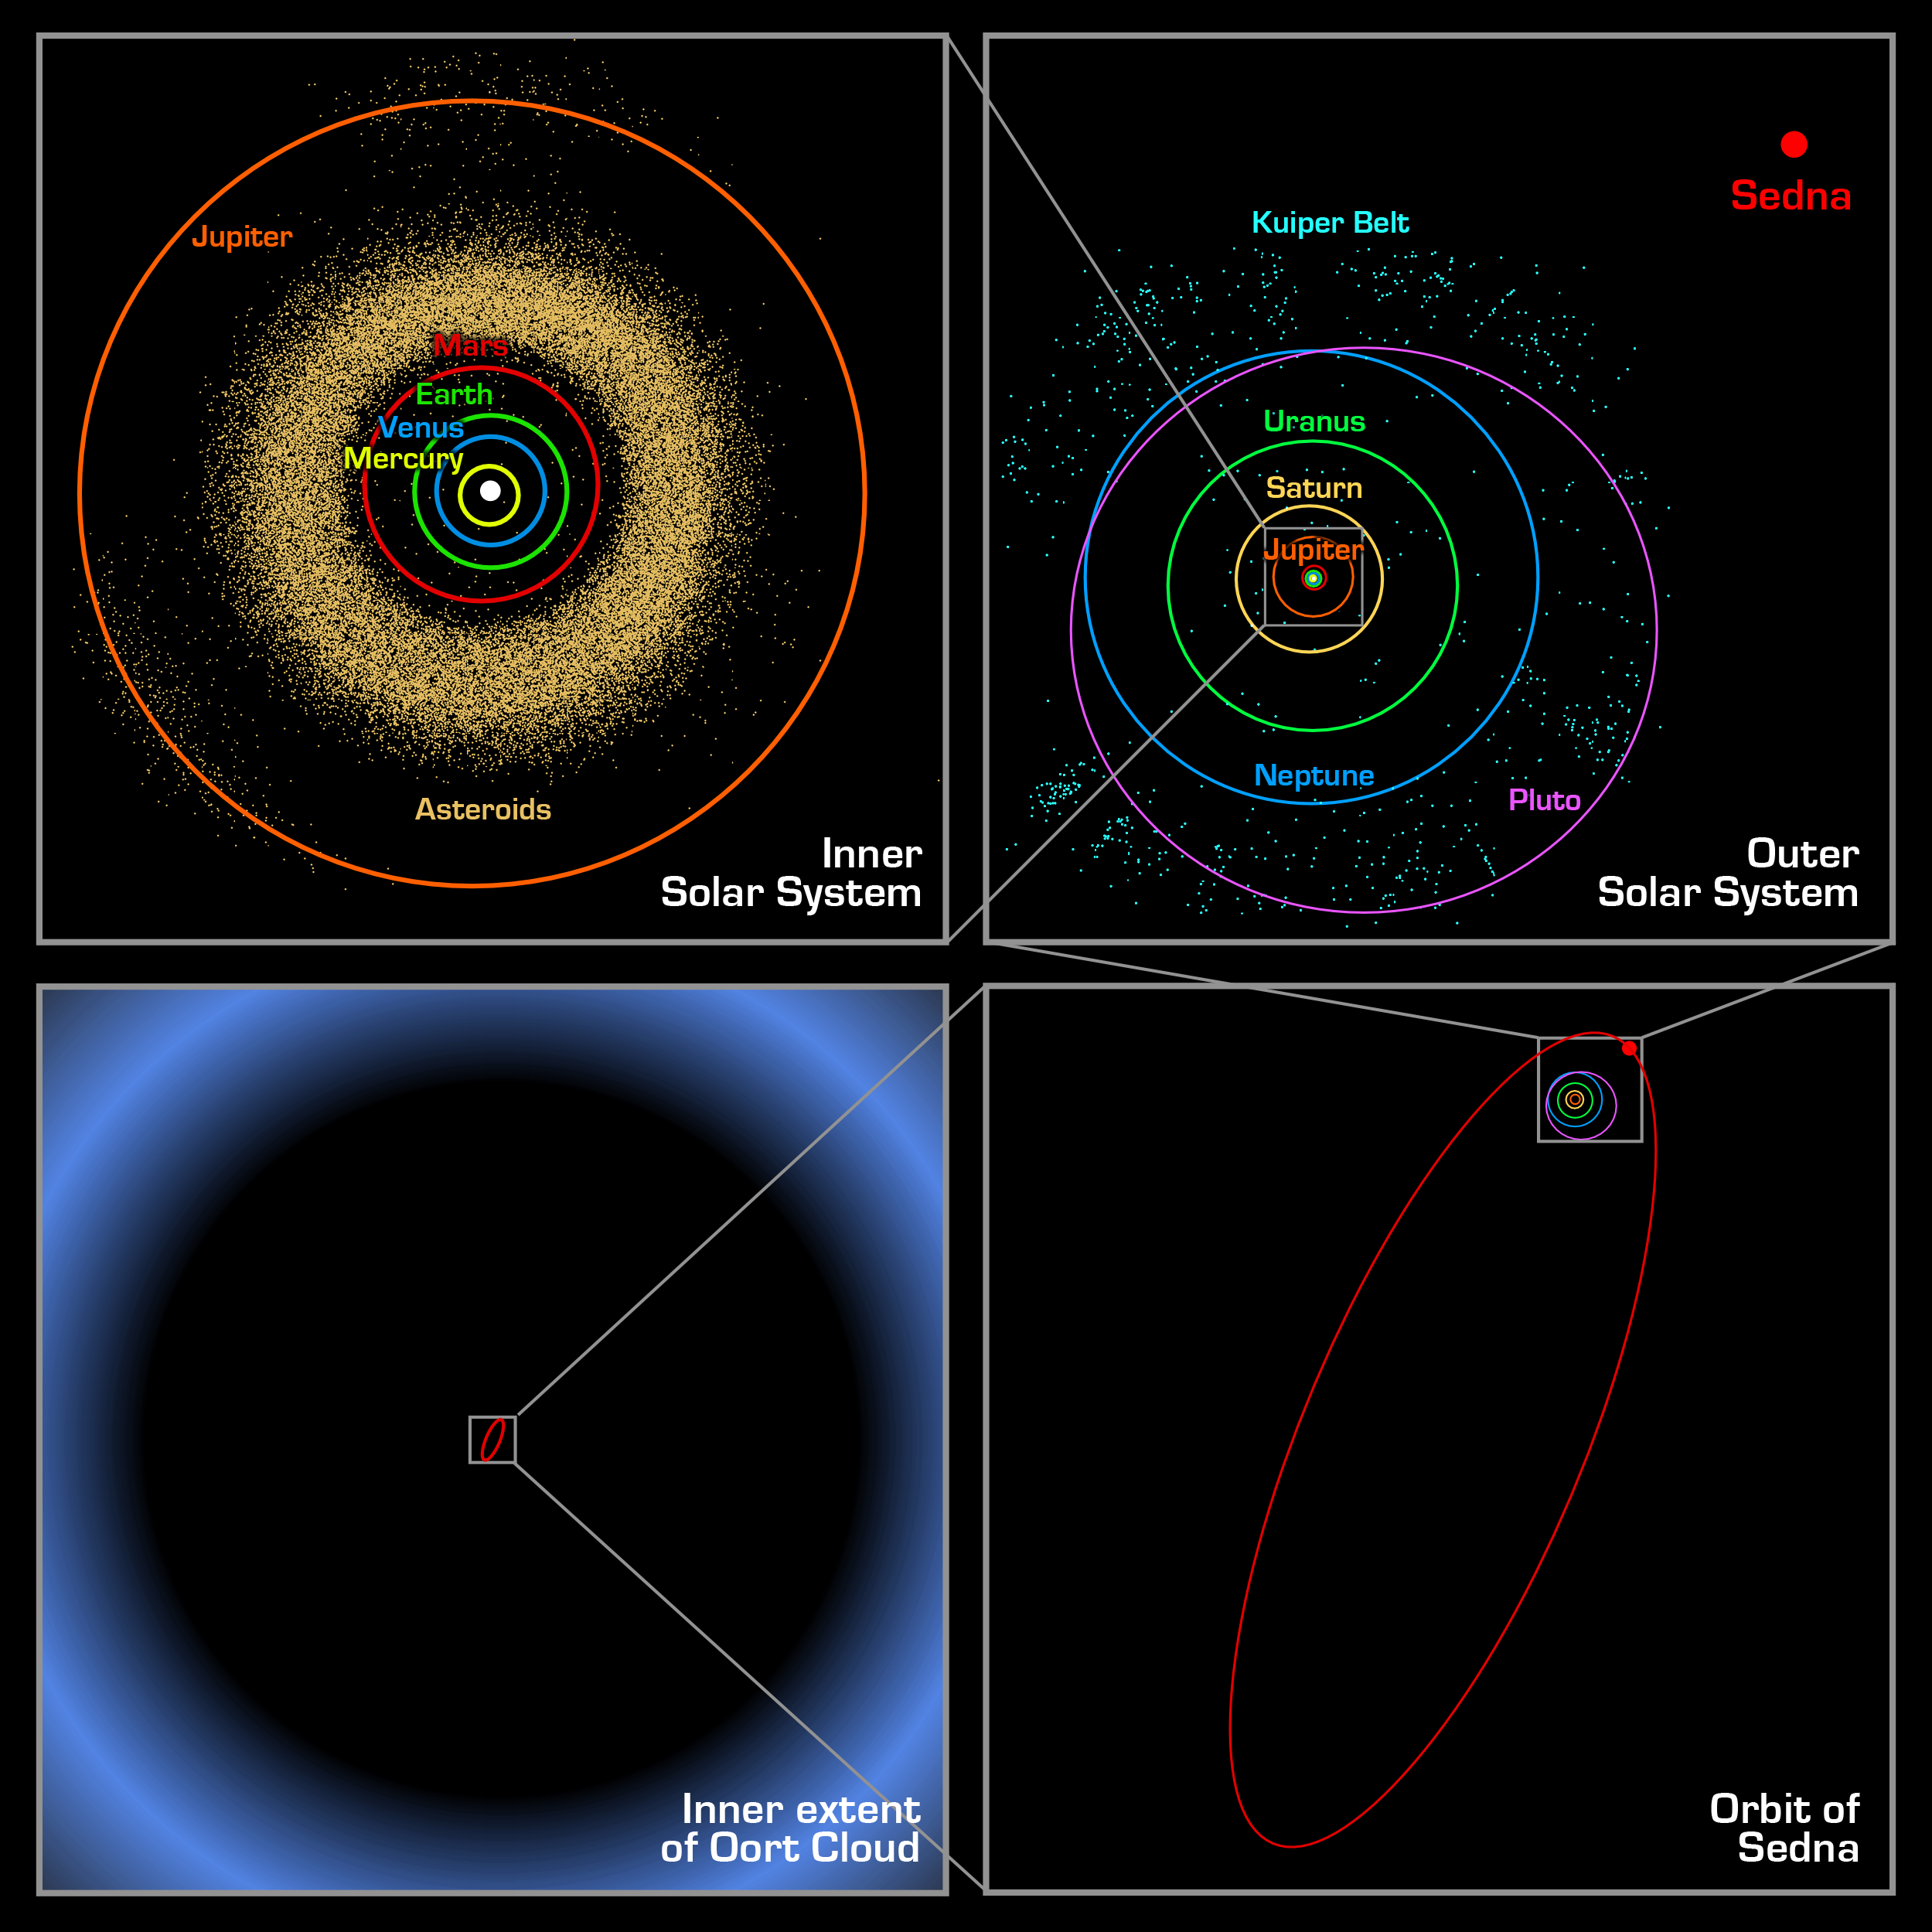

Orbit Comparisons

These four panels show the location of the newly discovered planet-like object, dubbed "Sedna," which lies in the farthest reaches of our Solar System. Each panel, moving clockwise from the upper left, successively zooms out to place Sedna in context.

The first panel shows the orbits of the inner planets, including Earth, and the asteroid belt that lies between Mars and Jupiter.

In the second panel, Sedna is shown well outside the orbits of the outer planets and the more distant Kuiper Belt objects. Sedna's full orbit is illustrated in the third panel along with the object's current location. Sedna is nearing its closest approach to the Sun; its 10,000-year orbit typically takes it to far greater distances. The final panel zooms out much farther, showing that even this large elliptical orbit falls inside what was previously thought to be the inner edge of the Oort cloud. The Oort cloud is a spherical distribution of cold, icy bodies lying at the limits of the Sun's gravitational pull. Sedna's presence suggests that this Oort cloud is much closer than scientists believed.

Credit: NASA/JPL-Caltech/R. Hurt (SSC-Caltech)